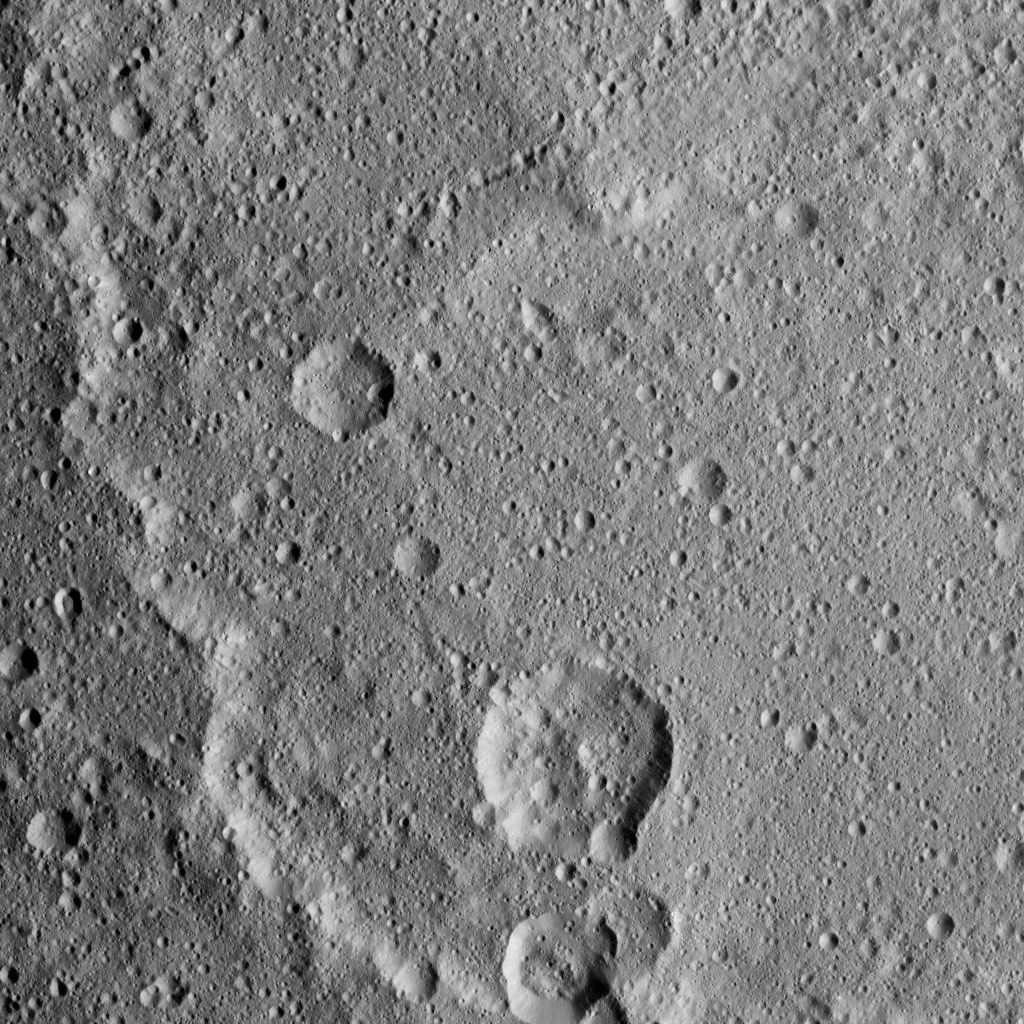

Dawn XMO2 Image 12

Kerwan Crater, at 174 miles (280 kilometers) in diameter is the largest crater that Dawn has discovered on Ceres. A portion of its jagged rim runs from the top left to bottom center of this image. Kerwan was named for the Hopi spirit of the sprouting maize.

Dawn took this image on Oct. 19 from its second extended-mission science orbit (XMO2), at a distance of about 920 miles (1,480 kilometers) above the surface. The image resolution is about 460 feet (140 meters) per pixel.

Dawn’s mission is managed by JPL for NASA’s Science Mission Directorate in Washington. Dawn is a project of the directorate’s Discovery Program, managed by NASA’s Marshall Space Flight Center in Huntsville, Alabama. UCLA is responsible for overall Dawn mission science. Orbital ATK, Inc., in Dulles, Virginia, designed and built the spacecraft. The German Aerospace Center, the Max Planck Institute for Solar System Research, the Italian Space Agency and the Italian National Astrophysical Institute are international partners on the mission team.

Credit: NASA/JPL-Caltech/UCLA/MPS/DLR/IDA